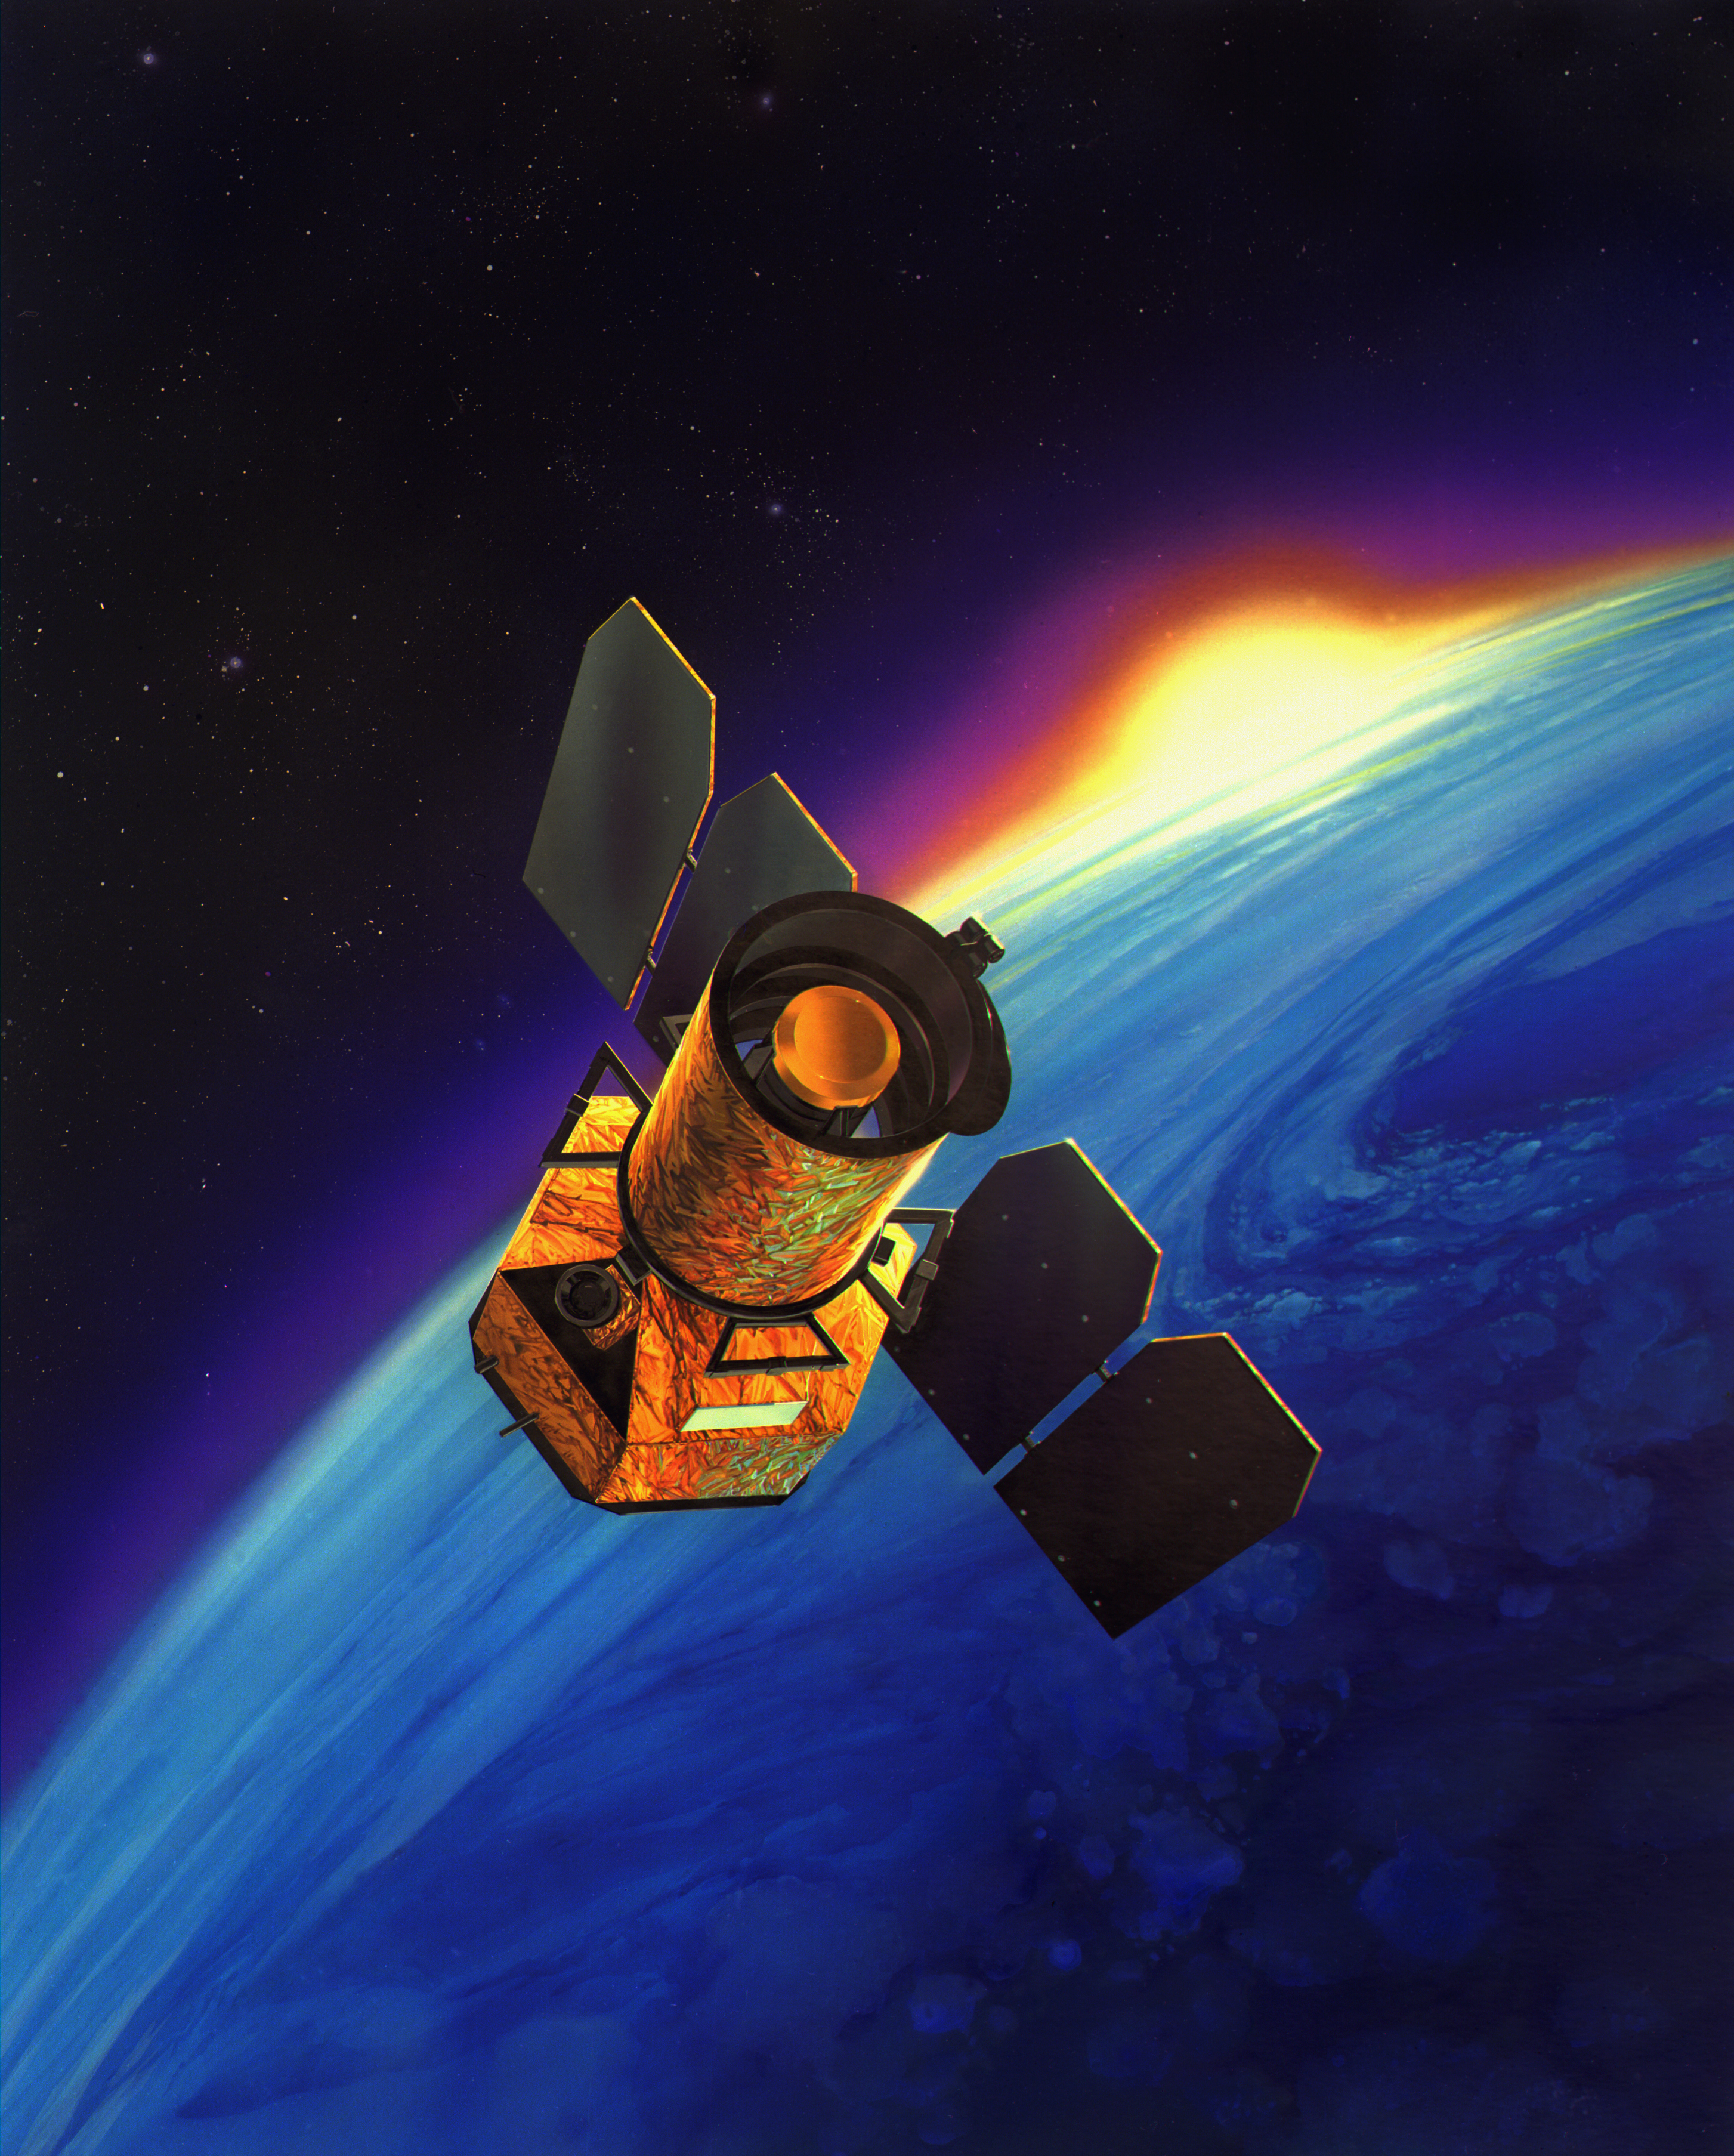

Artist’s Concept of Galaxy Evolution Explorer

The Galaxy Evolution Explorer was launched on April 28, 2003. Its mission is to study the shape, brightness, size and distance of galaxies across 10 billion years of cosmic history. The 50-centimeter-diameter (19.7-inch) telescope onboard the Galaxy Evolution Explorer sweeps the skies in search of ultraviolet-light sources.

Ultraviolet is light from the higher end of the electromagnetic spectrum, just above visible light in frequency, but below X-rays and gamma rays. While a small amount of ultraviolet penetrates Earth’s atmosphere, causing sunburn, the Galaxy Evolution Explorer observes those ultraviolet frequencies that can only be seen from space.

The Galaxy Evolution Explorer mission is led by the California Institute of Technology, Pasadena, Calif., which is also responsible for science operations and data analysis. NASA’s Jet Propulsion Laboratory, Pasadena, Calif., a division of Caltech, manages the mission and built the science instrument. The mission was developed under NASA’s Explorers Program, managed by the Goddard Space Flight Center, Greenbelt, Md. South Korea and France are the international partners in the mission.

Credit: NASA/JPL-Caltech